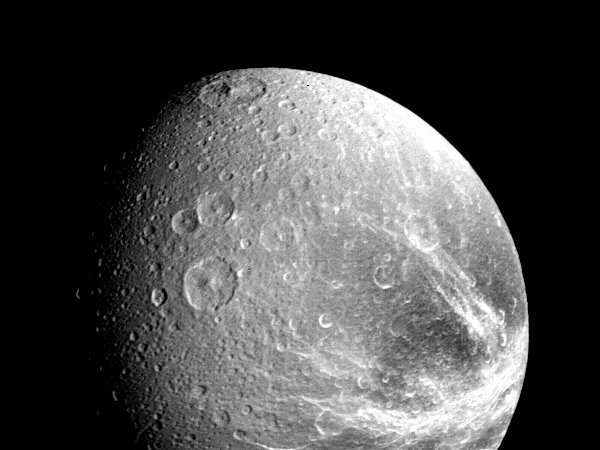

The Saturnian Moon Dione

Many large impact craters are seen in this view of the Saturnian moon Dione taken by NASA’s Voyager 1 on Nov. 12, 1980 from a range of about 240,000 kilometers (149,000 miles). Bright radiating patterns probably represent debris rays thrown out of impact craters; other bright areas may be topographic ridges and valleys. Also visible are irregular valleys that represent old fault troughs degraded by impacts. The center of the frame is at 26 degrees south latitude on the Saturn-facing hemisphere. The Voyager Project is managed for NASA by the Jet Propulsion Laboratory, Pasadena, Calif.

Credit: NASA/JPL